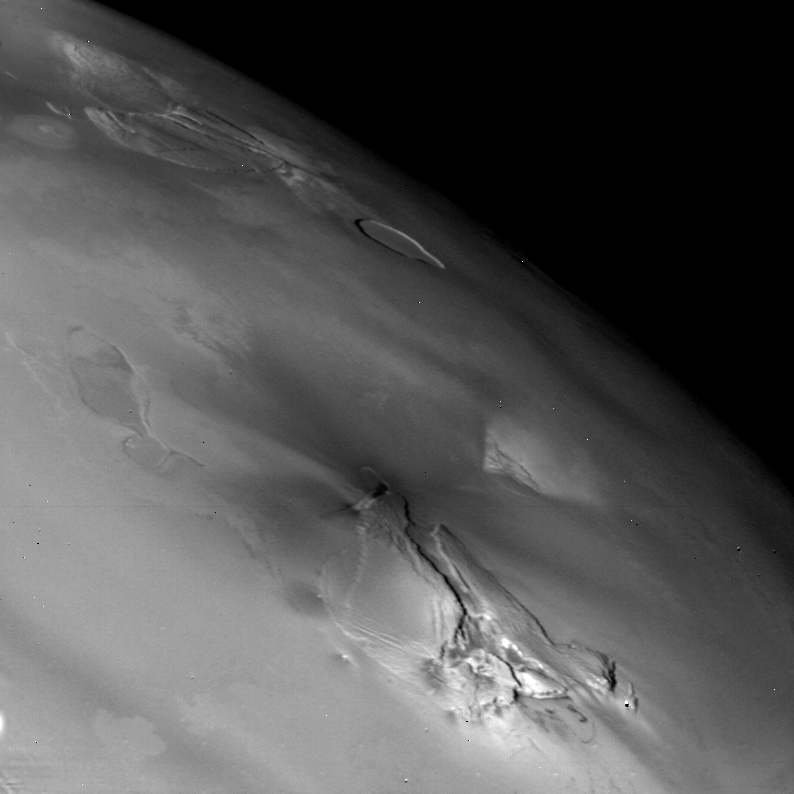

Io – High Res Limb

This picture of Io was taken on the morning of March 5 at a rang eof 75,445 kilometers. The area shown is at latitude 15 south longitude 244 . Many depressions and elevations are shown. The light is coming from the left, so a depression has a bright right wall and shadow on the left wall. The depressions are complex in shape and do not resemble impact craters. Two of the depressions are joined by a shallow trough. The elevations are irregular and comical. They are cut by linear and irregular troughs. The surface is smooth and plain-like, that is, the surface is not pockmarked by abundant impact craters so are probably geologically young. The Voyager Project is managed and controlled by the Jet Propulsion Laboratory for NASA’s Office of Space Science.

Credit: NASA/JPL